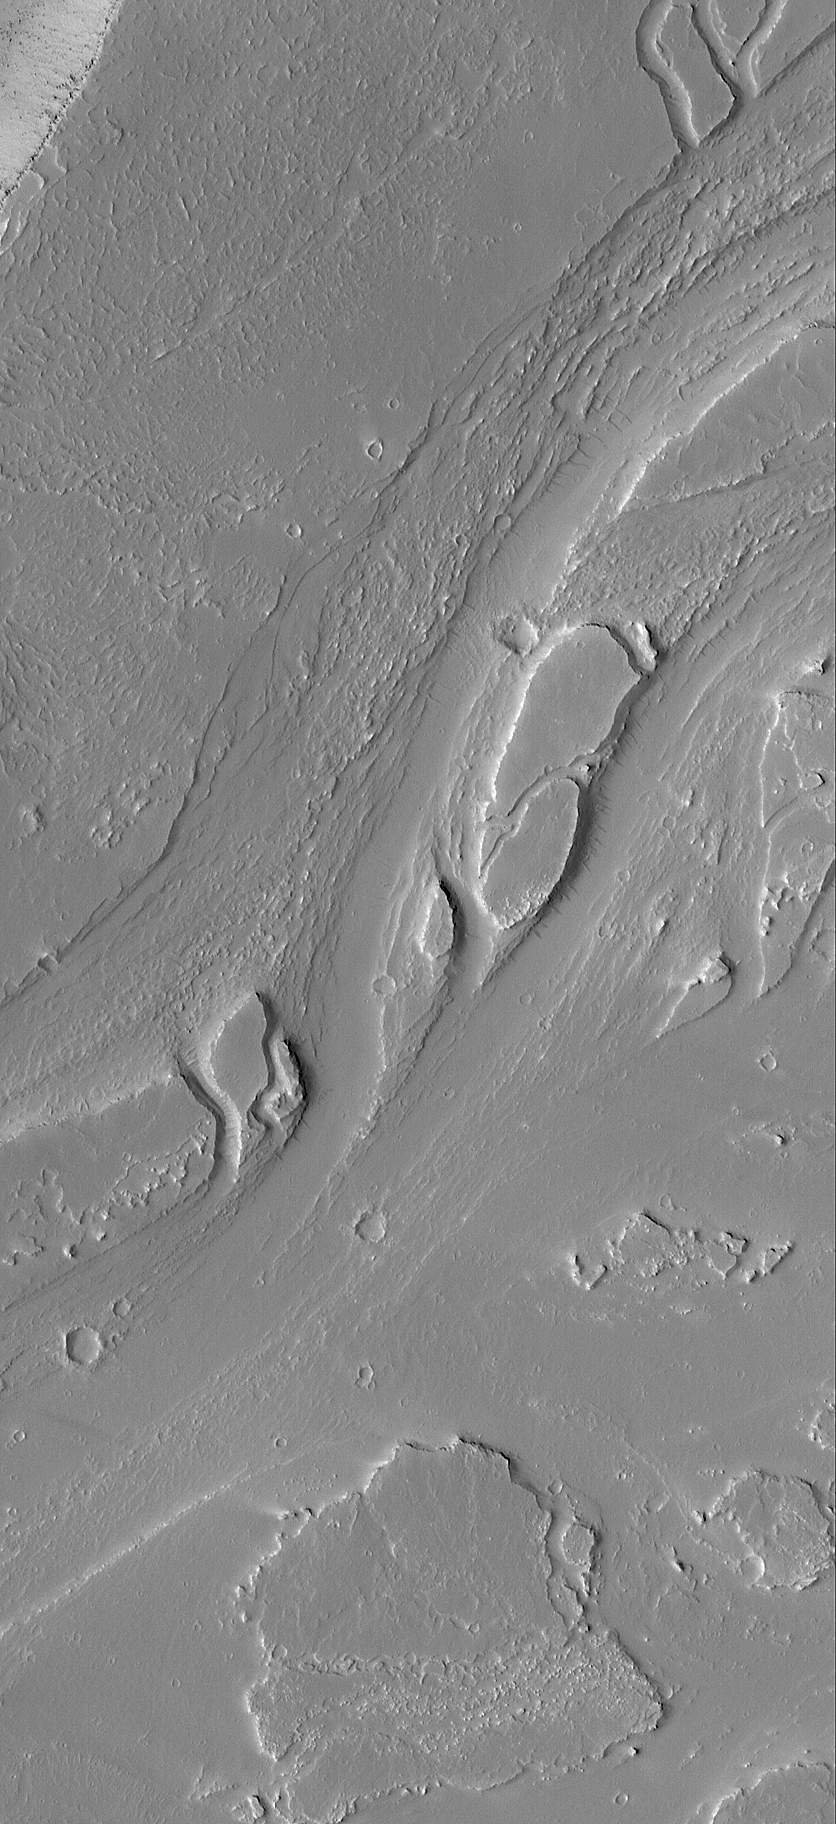

West Olympica Fossae

25 August 2004
This Mars Global Surveyor (MGS) Mars Orbiter Camera (MOC) image shows a portion of a deeply eroded valley system in the western portion of the Olympica Fossae region of central Tharsis. The valleys may have been carved by water; today they are mantled by a thick blanket of dust, and small craters formed by meteor impacts superpose the valley landforms. This picture is located near 23.0°N, 117.2°W. The image covers an area about 3 km (1.9 mi) across and sunlight illuminates the scene from the left/lower left.

Credit: NASA/JPL/Malin Space Science Systems